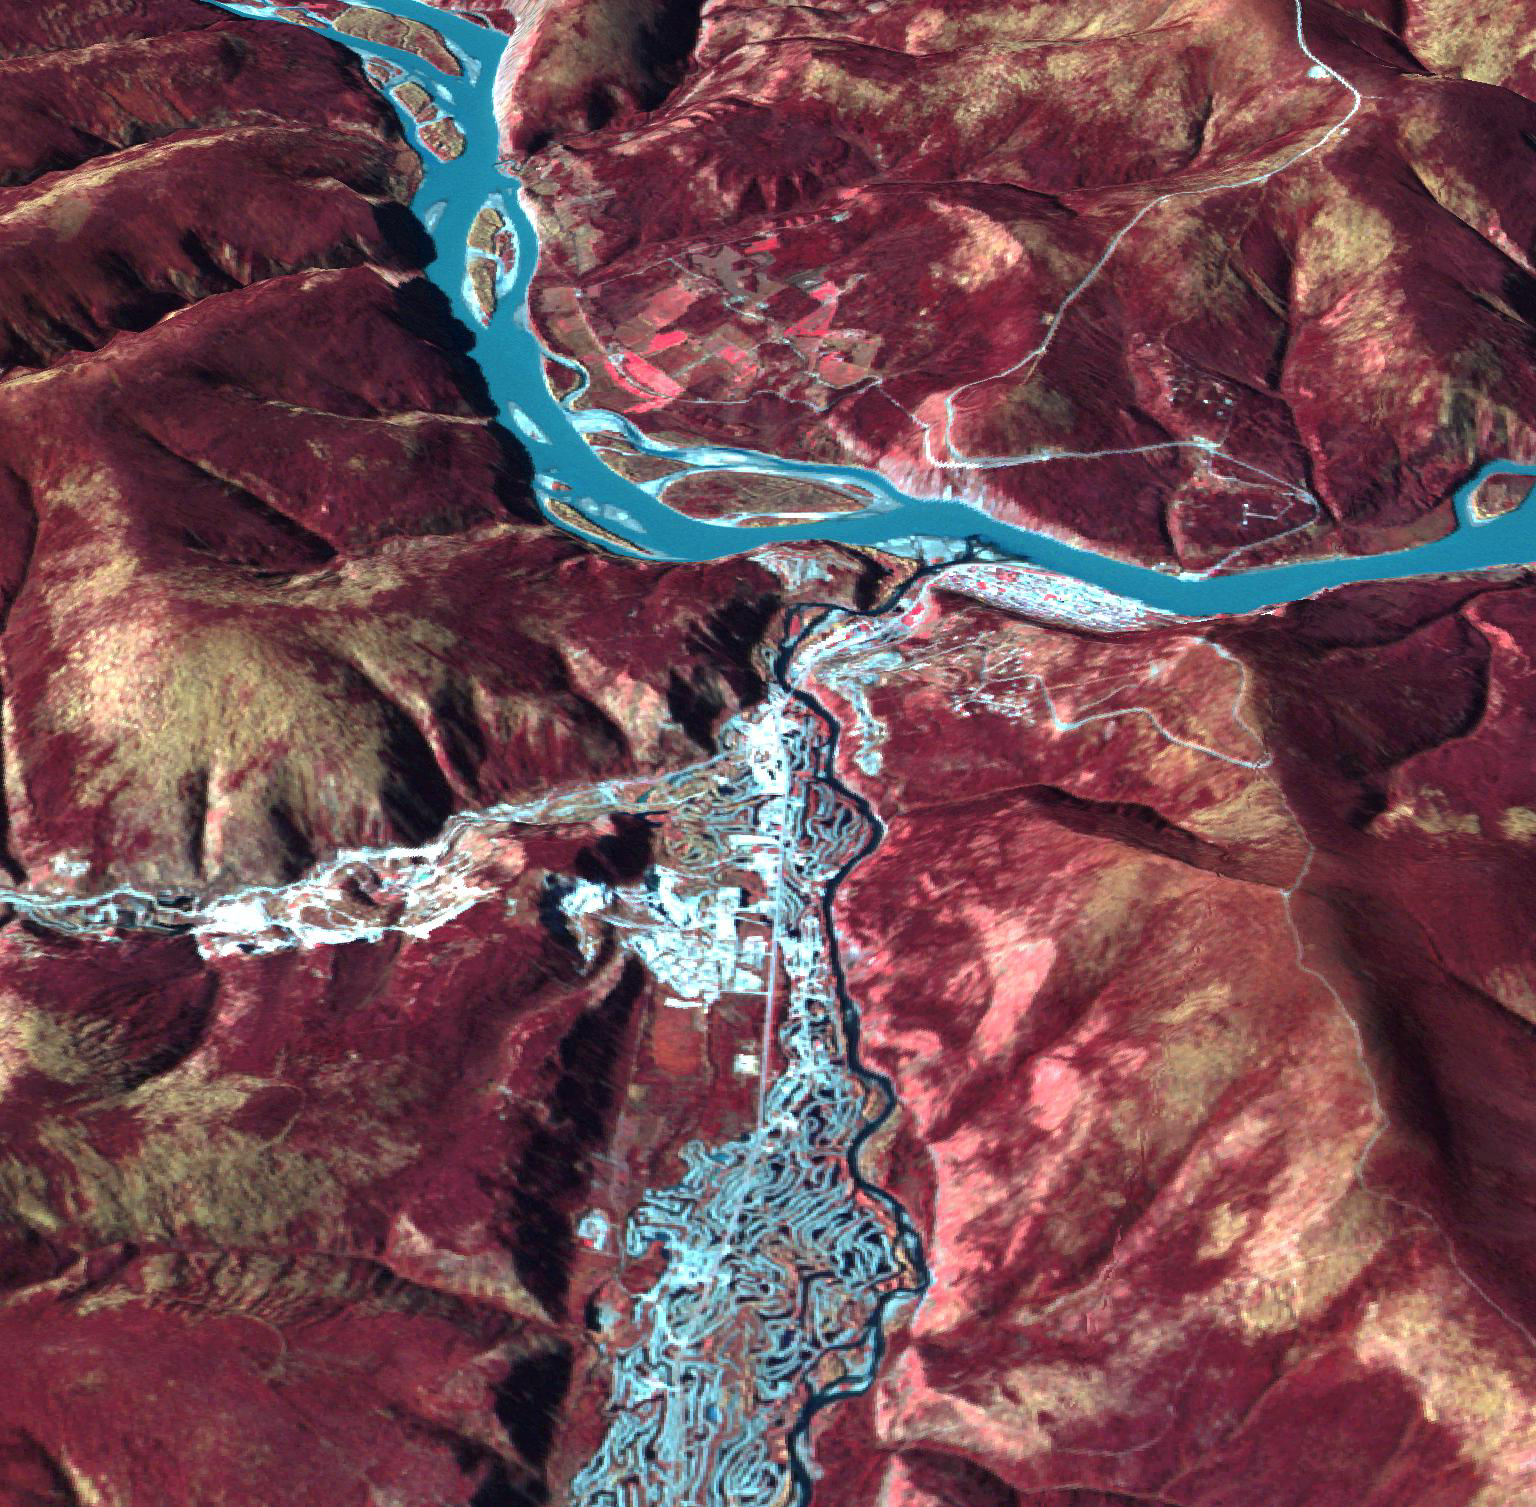

Dawson, Canada

Originally released June 19, 2012.

Dawson, Canada was a boom town in 1898, with a population of 40,000. Discovery of gold in the Klondike fueled the massive influx of miners, merchants, and other support professions to this town on the Yukon River. The current population is just over 1,000, with over 60,000 tourists invading the town each summer. Shortly after gold discovery, large gold dredges began an industrial mining operation, leaving large tailings piles in their wake. These can be clearly seen along the creek east of Dawson. The image was acquired September 19, 2010, and is located at 64.1 degrees north latitude, 136.4 degrees west longitude.

With its 14 spectral bands from the visible to the thermal infrared wavelength region and its high spatial resolution of 15 to 90 meters (about 50 to 300 feet), ASTER images Earth to map and monitor the changing surface of our planet. ASTER is one of five Earth-observing instruments launched Dec. 18, 1999, on Terra. The instrument was built by Japan’s Ministry of Economy, Trade and Industry. A joint U.S./Japan science team is responsible for validation and calibration of the instrument and data products.

The broad spectral coverage and high spectral resolution of ASTER provides scientists in numerous disciplines with critical information for surface mapping and monitoring of dynamic conditions and temporal change. Example applications are: monitoring glacial advances and retreats; monitoring potentially active volcanoes; identifying crop stress; determining cloud morphology and physical properties; wetlands evaluation; thermal pollution monitoring; coral reef degradation; surface temperature mapping of soils and geology; and measuring surface heat balance.

The U.S. science team is located at NASA’s Jet Propulsion Laboratory, Pasadena, Calif. The Terra mission is part of NASA’s Science Mission Directorate, Washington, D.C.

Credit: NASA/GSFC/METI/ERSDAC/JAROS, and U.S./Japan ASTER Science Team